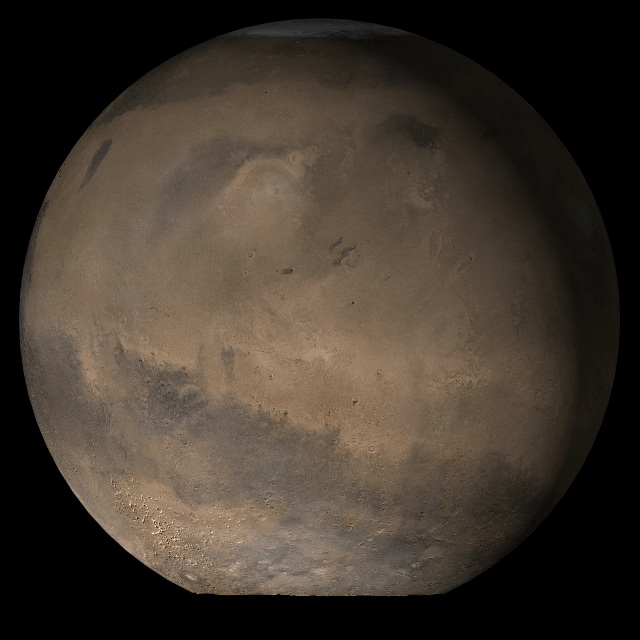

Mars at Ls 53°: Elysium/Mare Cimmerium

23 May 2006
This picture is a composite of Mars Global Surveyor (MGS) Mars Orbiter Camera (MOC) daily global images acquired at Ls 53° during a previous Mars year. This month, Mars looks similar, as Ls 53° occurred in mid-May 2006. The picture shows the Elysium/Mare Cimmerium face of Mars. Over the course of the month, additional faces of Mars as it appears at this time of year are being posted for MOC Picture of the Day. Ls, solar longitude, is a measure of the time of year on Mars. Mars travels 360° around the Sun in 1 Mars year. The year begins at Ls 0°, the start of northern spring and southern autumn.

Season: Northern Spring/Southern Autumn

Credit: NASA/JPL/Malin Space Science Systems